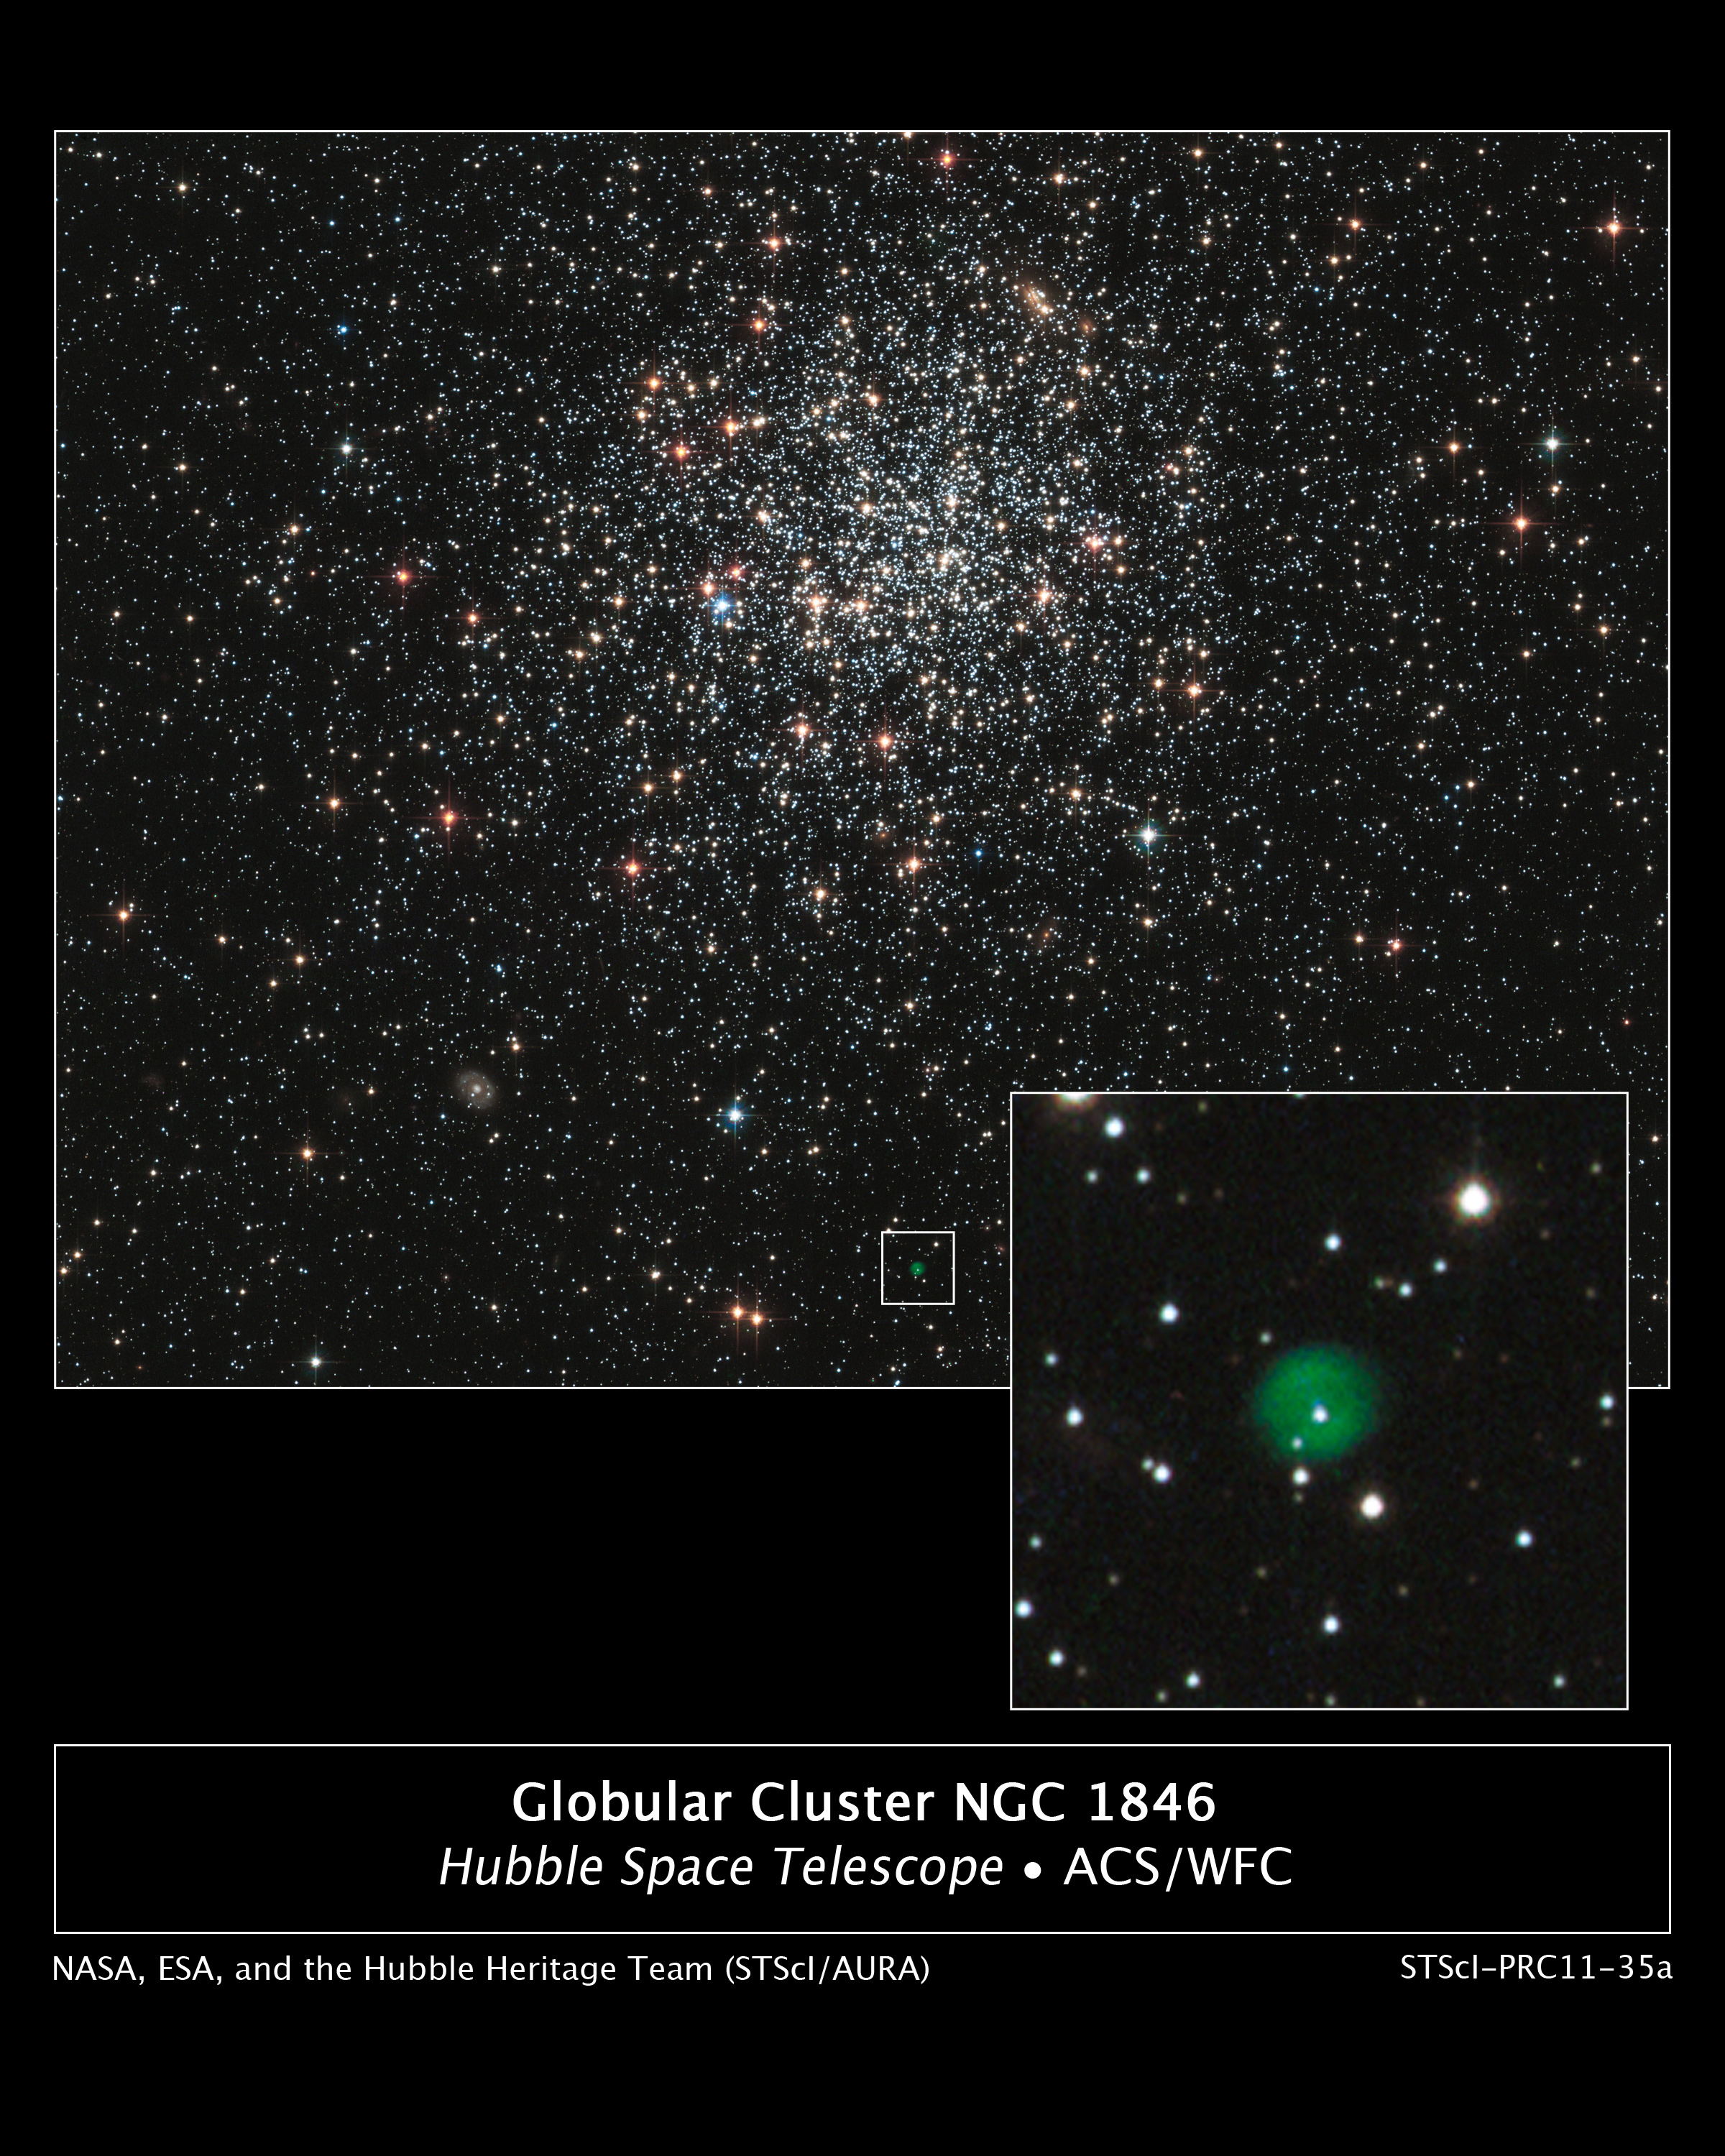

NASA’s Hubble Finds Stellar Life and Death in a Globular Cluster

A new NASA Hubble Space Telescope image shows globular cluster NGC 1846, a spherical collection of hundreds of thousands of stars in the outer halo of the Large Magellanic Cloud, a neighboring dwarf galaxy of the Milky Way that can be seen from the southern hemisphere.

Aging bright stars in the cluster glow in intense shades of red and blue. The majority of middle-aged stars, several billions of years old, are whitish in color. A myriad of far distant background galaxies of varying shapes and structure are scattered around the image.

The most intriguing object, however, doesn't seem to belong in the cluster. It is a faint green bubble in the white box near the bottom center of the image. This so-called "planetary nebula" is the aftermath of the death of a star. The burned-out central star can be seen inside the bubble. It is uncertain whether the planetary nebula is a member of NGC 1846, or simply lies along the line of sight to the cluster. Measurements of the motion of the cluster stars and the planetary nebula's central star suggest it might be a cluster member.

This Hubble image was taken with the Advanced Camera for Surveys in January of 2006. The cluster was observed in filters that isolate blue, green, and infrared starlight. As a member of the Large Magellanic Cloud, NGC 1846 is located roughly 160,000 light-years away in the direction of the constellation Doradus.

Credit: NASA and The Hubble Heritage Team (STScI/AURA); Acknowledgment: P. Goudfrooij (STScI)